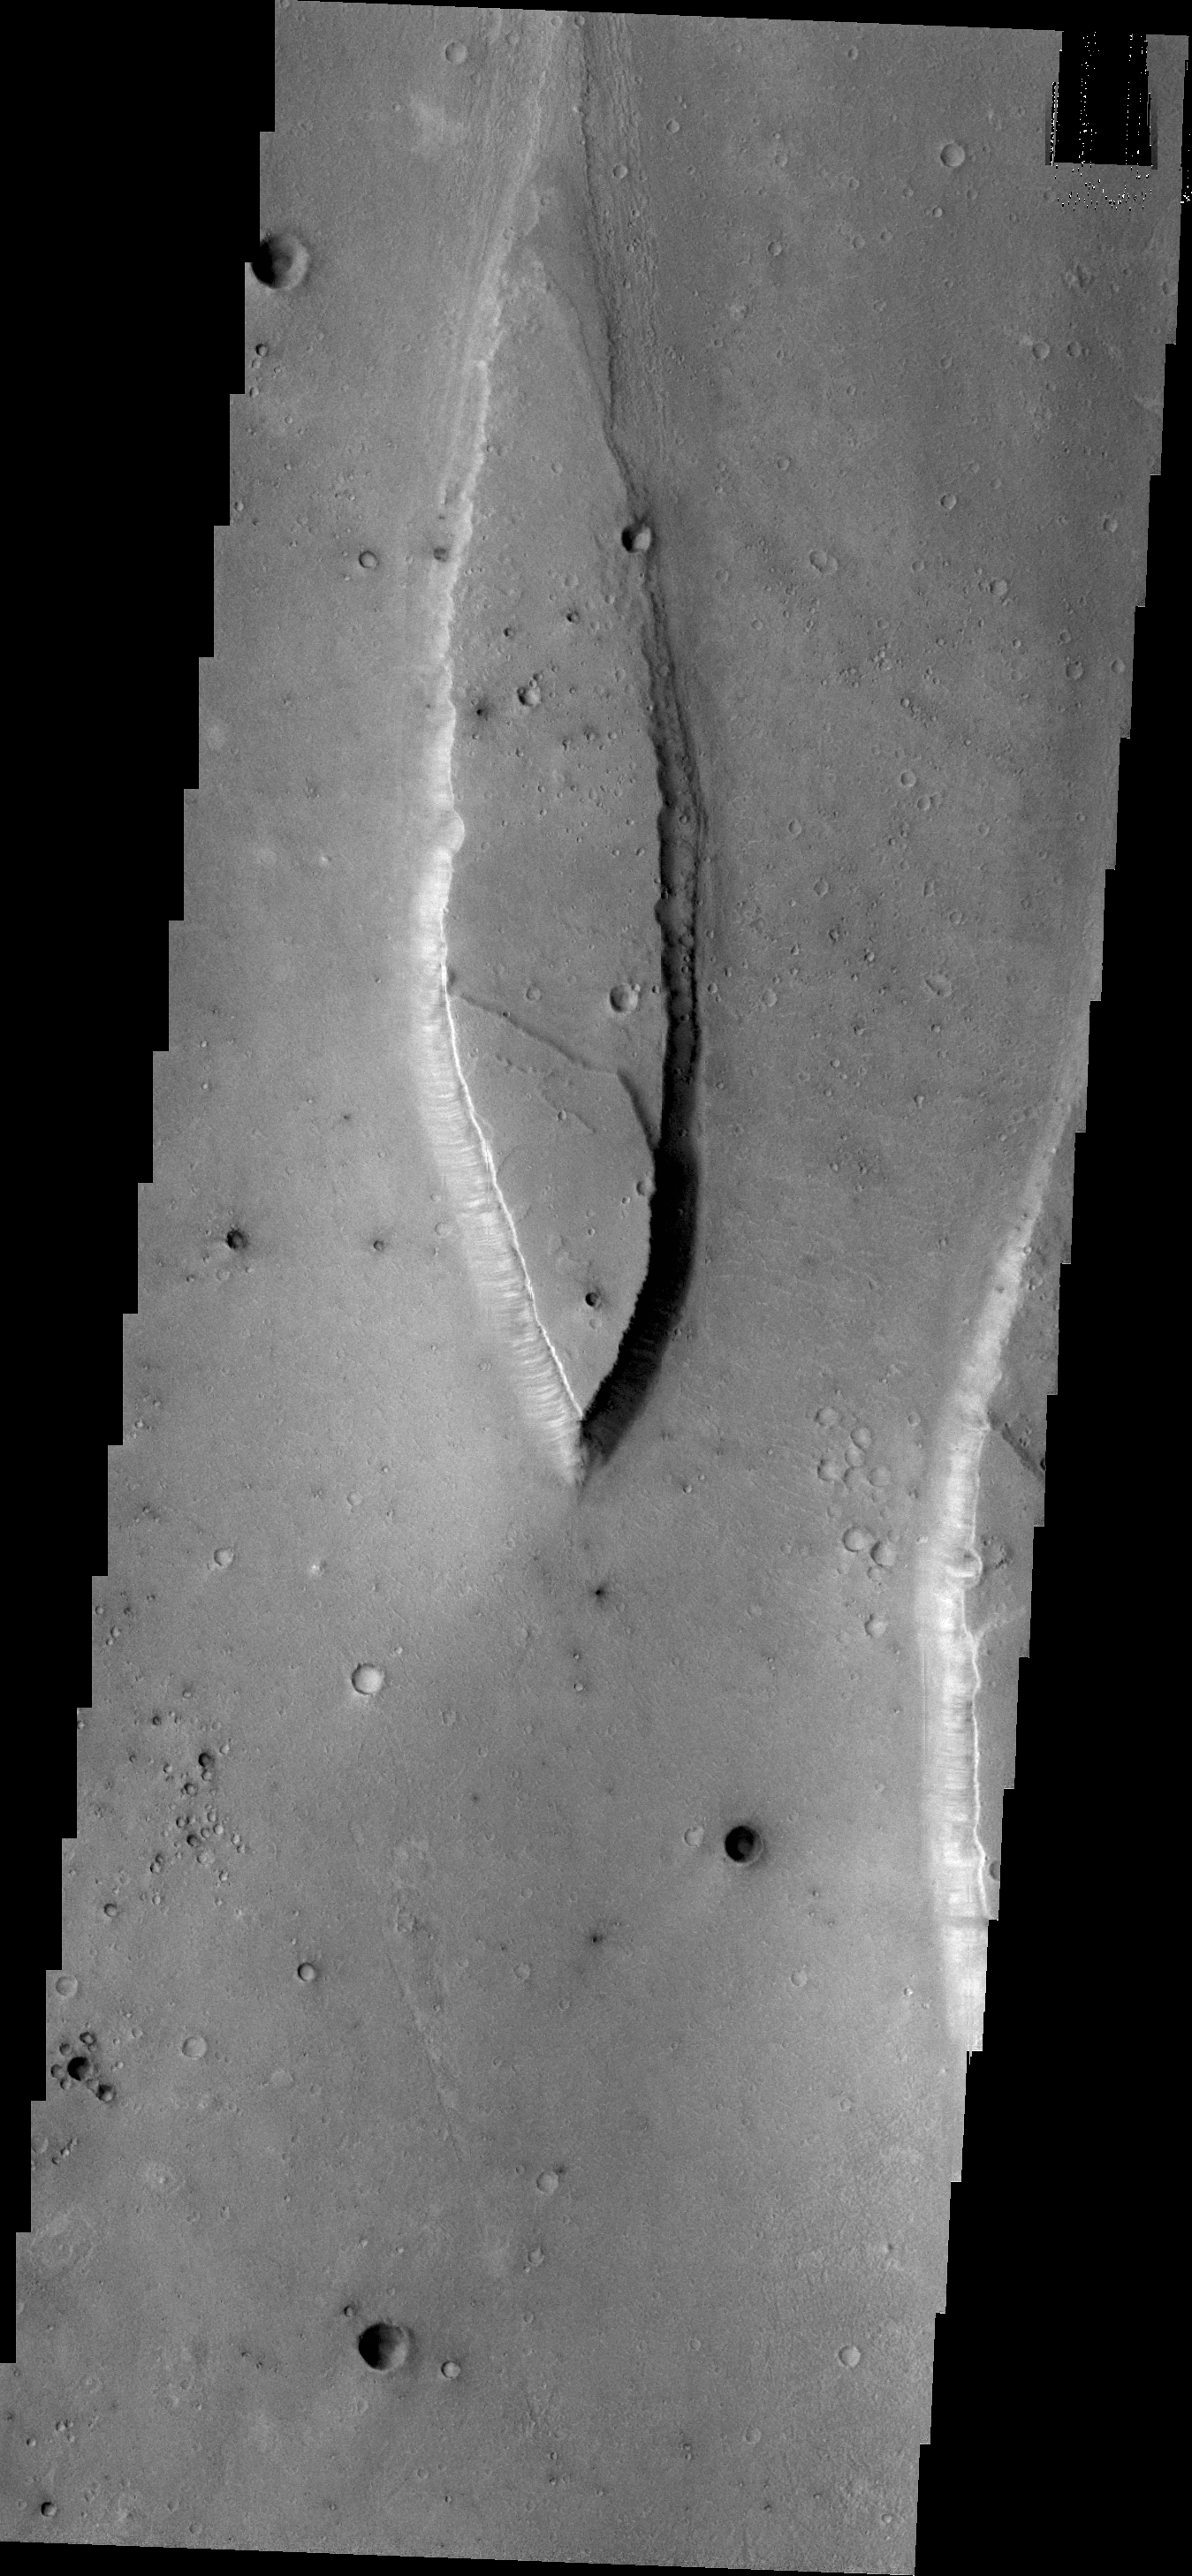

Tiu Valles

Tiu Valles is the location of the streamlined island in today’s image.

Credit: NASA/JPL/ASU